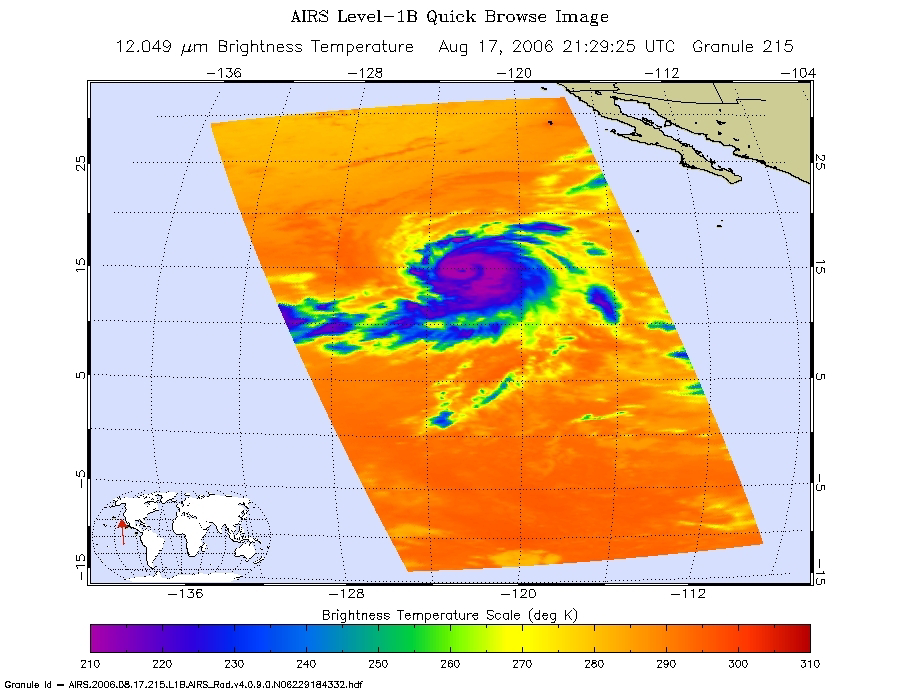

Hurricane Hector in the Eastern Pacific

Infrared, microwave, and visible/near-infrared images of Hurricane Hector in the eastern Pacific were created with data from the Atmospheric Infrared Sounder (AIRS) on NASA’s Aqua satellite on August 17, 2006.

The infrared AIRS image shows the temperature of the cloud tops or the surface of the Earth in cloud-free regions. The lowest temperatures (in purple) are associated with high, cold cloud tops that make up the top of the hurricane. The infrared signal does not penetrate through clouds. Where there are no clouds the AIRS instrument reads the infrared signal from the surface of the Earth, revealing warmer temperatures (red). At the time the data were taken from which these images were made, Hector is a well organized storm, with the strongest convection in the SE quadrant. The increasing vertical wind shear in the NW quadrant is appearing to have an effect. Maximum sustained winds are at 85 kt, gusts to 105 kt. Estimated minimum central pressure is 975 mbar.

The microwave image is created from microwave radiation emitted by Earth’s atmosphere and received by the instrument. It shows where the heaviest rainfall is taking place (in blue) in the storm. Blue areas outside of the storm where there are either some clouds or no clouds, indicate where the sea surface shines through.

The “visible” image is created from data acquired by the visible light/near-infrared sensor on the AIRS instrument.

About AIRS
The Atmospheric Infrared Sounder, AIRS, in conjunction with the Advanced Microwave Sounding Unit, AMSU, senses emitted infrared and microwave radiation from Earth to provide a three-dimensional look at Earth’s weather and climate. Working in tandem, the two instruments make simultaneous observations all the way down to Earth’s surface, even in the presence of heavy clouds. With more than 2,000 channels sensing different regions of the atmosphere, the system creates a global, three-dimensional map of atmospheric temperature and humidity, cloud amounts and heights, greenhouse gas concentrations, and many other atmospheric phenomena. Launched into Earth orbit in 2002, the AIRS and AMSU instruments fly onboard NASA’s Aqua spacecraft and are managed by NASA’s Jet Propulsion Laboratory in Pasadena, Calif., under contract to NASA. JPL is a division of the California Institute of Technology in Pasadena.

Credit: NASA/JPL